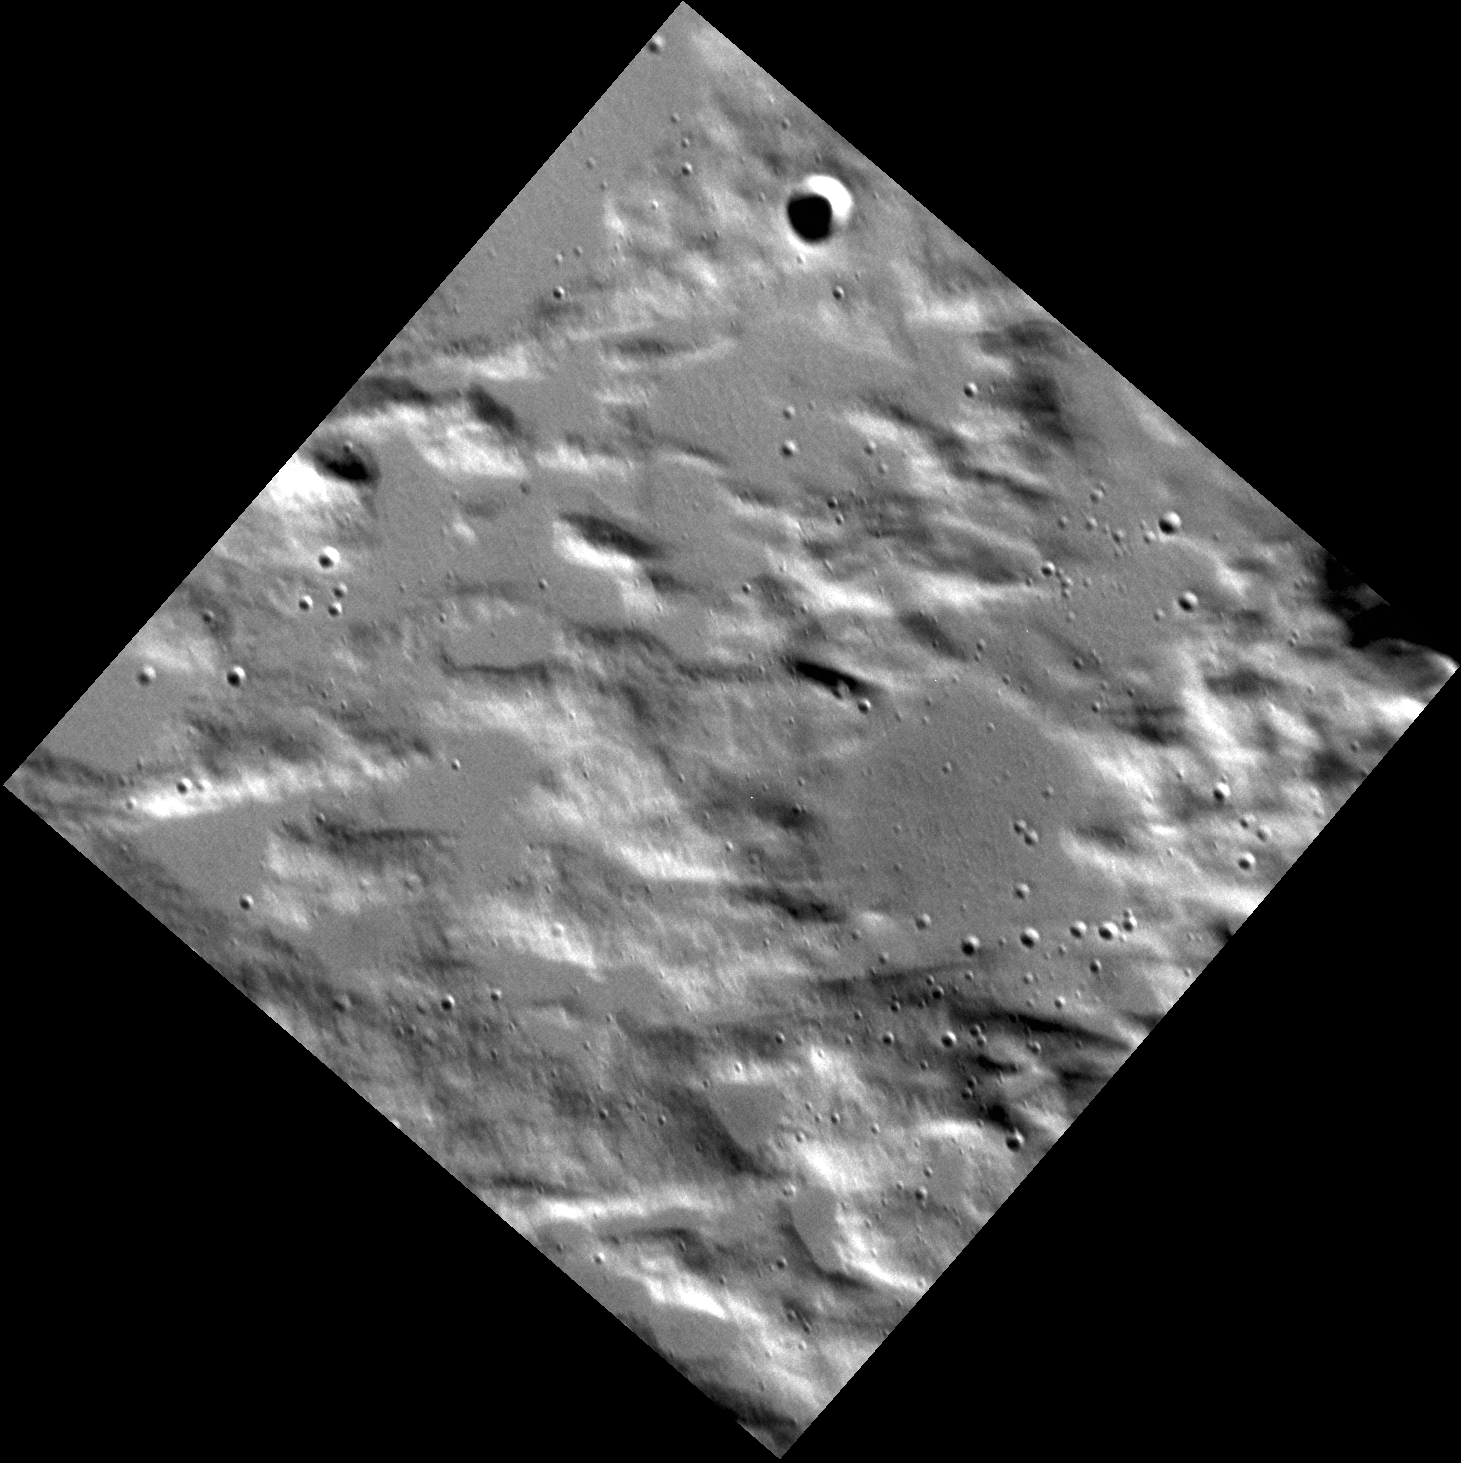

Extreme Closeup

This is the highest resolution image taken to date of the planet Mercury! It shows an area just outside of a 33-km-diameter (21-mi.-diameter) crater to the southwest of Gauguin crater. The smooth areas here are likely filled with melt that was made and ejected as the crater formed. Only five images at resolutions better than 10 m/pixel have been taken in MESSENGER’s first two years of orbital operations. If MESSENGER’s second extended mission is approved, many more high-resolution images like this are planned.

This image was acquired as a high-resolution targeted observation. Targeted observations are images of a small area on Mercury’s surface at resolutions much higher than the 200-meter/pixel morphology base map. It is not possible to cover all of Mercury’s surface at this high resolution, but typically several areas of high scientific interest are imaged in this mode each week.

Date acquired: April 30, 2012
Image Mission Elapsed Time (MET): 244286162
Image ID: 1738315
Instrument: Narrow Angle Camera (NAC) of the Mercury Dual Imaging System (MDIS)
Center Latitude: 64.44°
Center Longitude: 257.5° E
Resolution: 7 meters/pixel
Scale: The diagonal of this image is approximately 11 km (7 mi.) across.
Incidence Angle: 70.0°
Emission Angle: 11.8°
Phase Angle: 81.8°

The MESSENGER spacecraft is the first ever to orbit the planet Mercury, and the spacecraft’s seven scientific instruments and radio science investigation are unraveling the history and evolution of the Solar System’s innermost planet. MESSENGER acquired over 150,000 images and extensive other data sets. MESSENGER is capable of continuing orbital operations until early 2015.

For information regarding the use of images, see the MESSENGER image use policy.

Credit: NASA/Johns Hopkins University Applied Physics Laboratory/Carnegie Institution of Washington